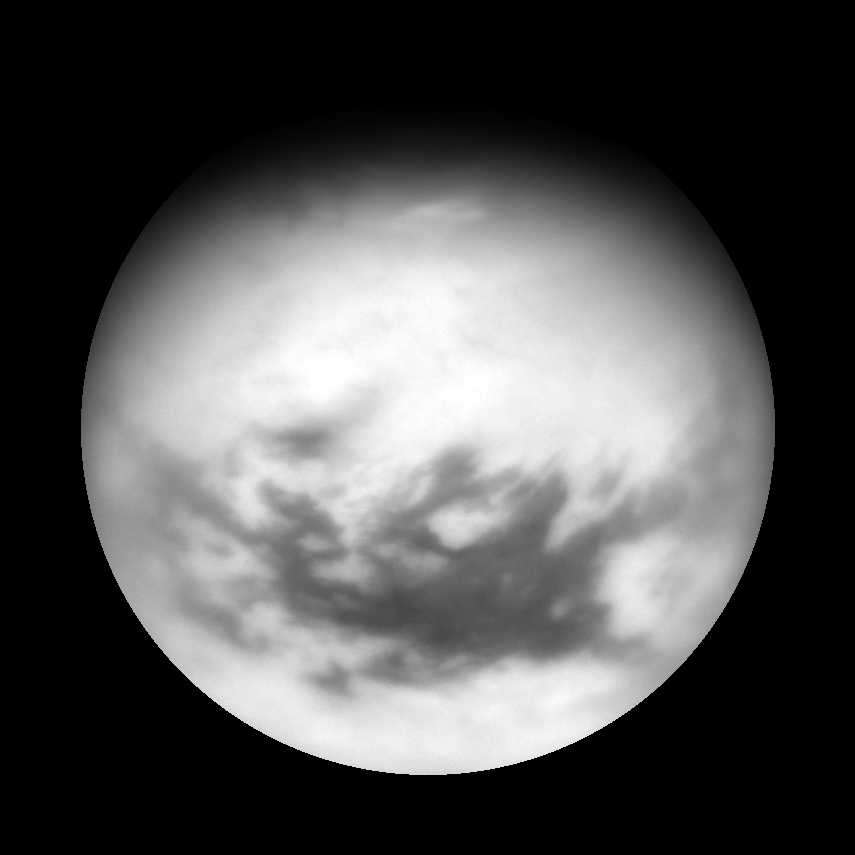

Titan “T28” View

Cassini acquired this view of Titan on April 13, 2007, following a flyby of the Mercury-sized moon. Titan’s equatorial dark regions are visible in this view, along with faint, dark lineaments (linear features) in the otherwise bland-looking terrain of the north. Near the terminator are the dark, lake-like features identified in Cassini flybys early in 2007 (see PIA08365).

To the east of the lake-like features is a bright patch of clouds that likely consist of a mixture of methane and ethane.

This view of Titan (5,150 kilometers, or 3,200 miles across) is an orthographic reprojection centered on 27.4 degrees north latitude. An orthographic view is most like the view seen by a distant observer looking through a telescope.

The view was obtained using a filter sensitive to near-infrared light centered at 939 nanometers, allowing for observations of Titan’s surface and lower atmosphere, added together. An image taken using a filter sensitive to visible light centered at 619 nanometers was then subtracted from the product, effectively removing the lower atmosphere contribution to the brightness values in the image, increasing image contrast and improving the visibility of surface features.

The Cassini spacecraft acquired this view with its narrow-angle camera at a distance of approximately 1.2 million kilometers (800,000 miles) from Titan. Image scale is 7 kilometers (5 miles) per pixel.

The Cassini-Huygens mission is a cooperative project of NASA, the European Space Agency and the Italian Space Agency. The Jet Propulsion Laboratory, a division of the California Institute of Technology in Pasadena, manages the mission for NASA’s Science Mission Directorate, Washington, D.C. The Cassini orbiter and its two onboard cameras were designed, developed and assembled at JPL. The imaging operations center is based at the Space Science Institute in Boulder, Colo.

Credit: NASA/JPL/Space Science Institute